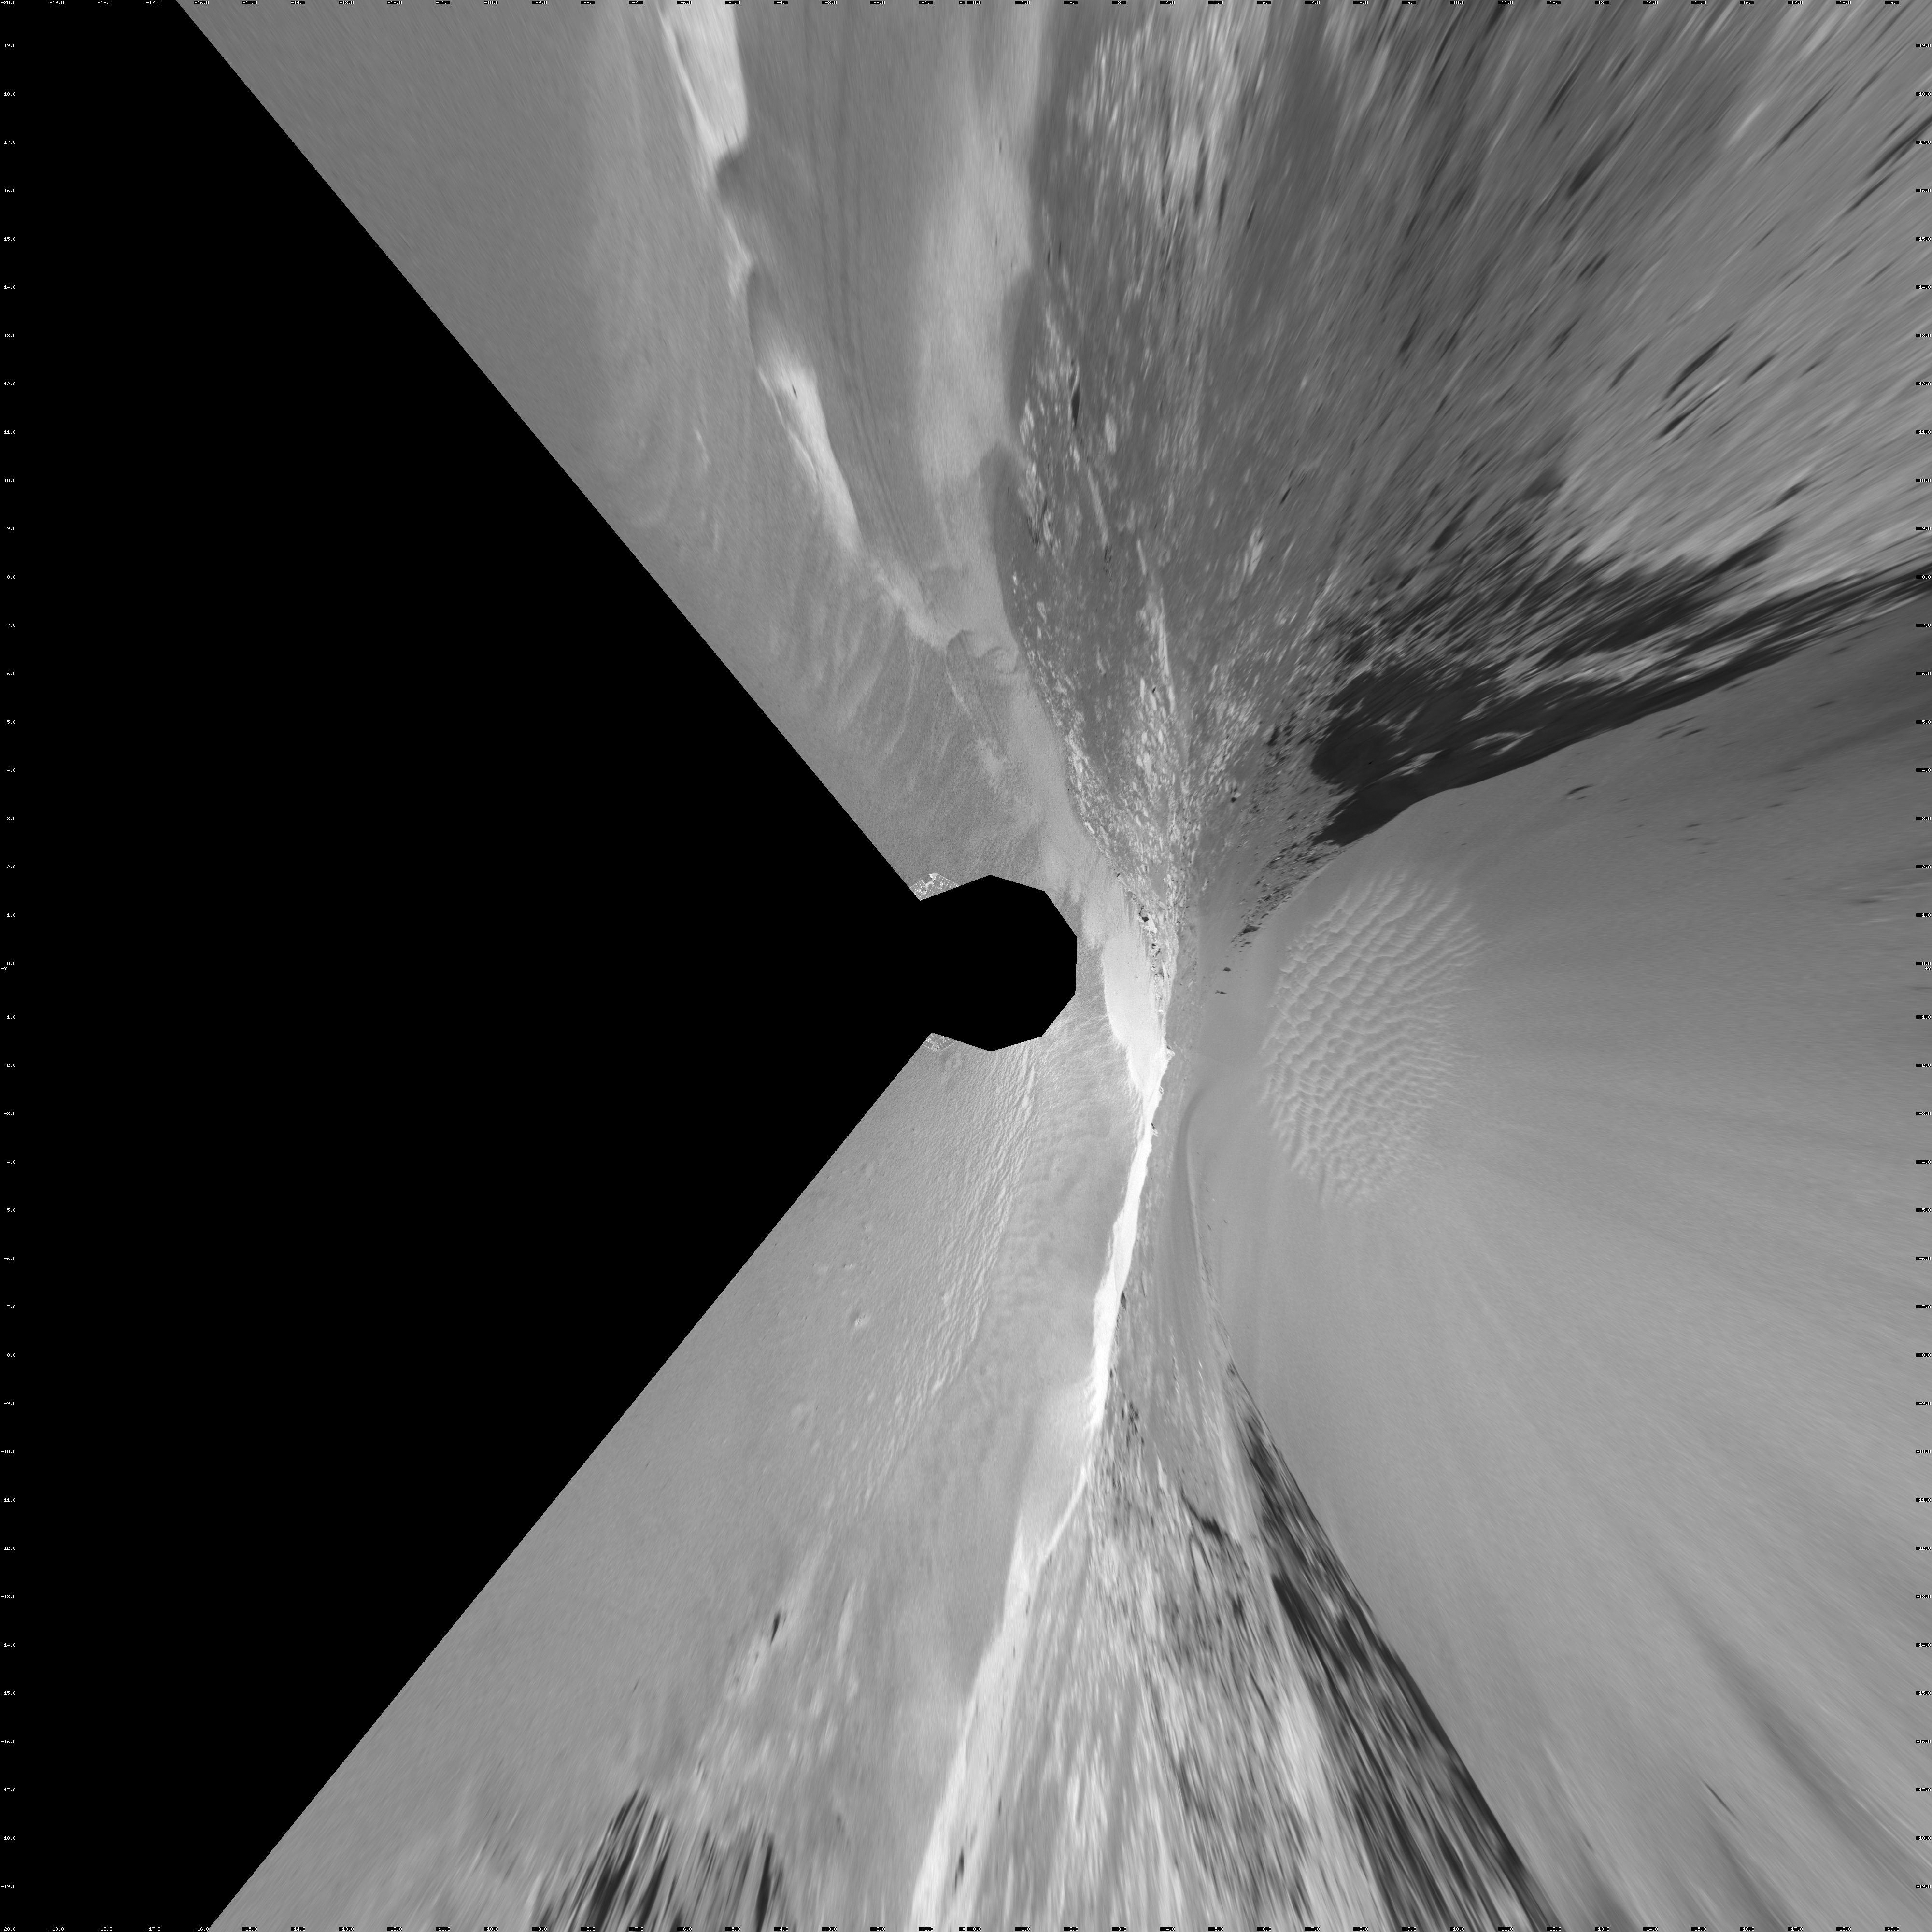

‘Victoria Crater’ from ‘Duck Bay’ (Vertical Projection)

NASA’s Mars rover Opportunity edged 3.7 meters (12 feet) closer to the top of the “Duck Bay” alcove along the rim of “Victoria Crater” during the rover’s 952nd Martian day, or sol (overnight Sept. 27 to Sept. 28), and gained this vista of the crater. The rover’s navigation camera took the seven exposures combined into this mosaic view of the crater’s interior. This crater has been the mission’s long-term destination for the past 21 Earth months.

The far side of the crater is about 800 meters (one-half mile) away. The rim of the crater is composed of alternating promontories, rocky points towering approximately 70 meters (230 feet) above the crater floor, and recessed alcoves, such as Duck Bay. The bottom of the crater is covered by sand that has been shaped into ripples by the Martian wind. The rocky cliffs in the foreground have been informally named “Cape Verde,” on the left, and “Cabo Frio,” on the right.

Victoria Crater is about five times wider than “Endurance Crater,” which Opportunity spent six months examining in 2004, and about 40 times wider than “Eagle Crater,” where Opportunity first landed. The great lure of Victoria is an expectation that the thick stack of geological layers exposed in the crater walls could reveal the record of past environmental conditions over a much greater span of time than Opportunity has read from rocks examined earlier in the mission.

This view is presented as a vertical projection with geometric seam correction.

Credit: NASA/JPL-Caltech